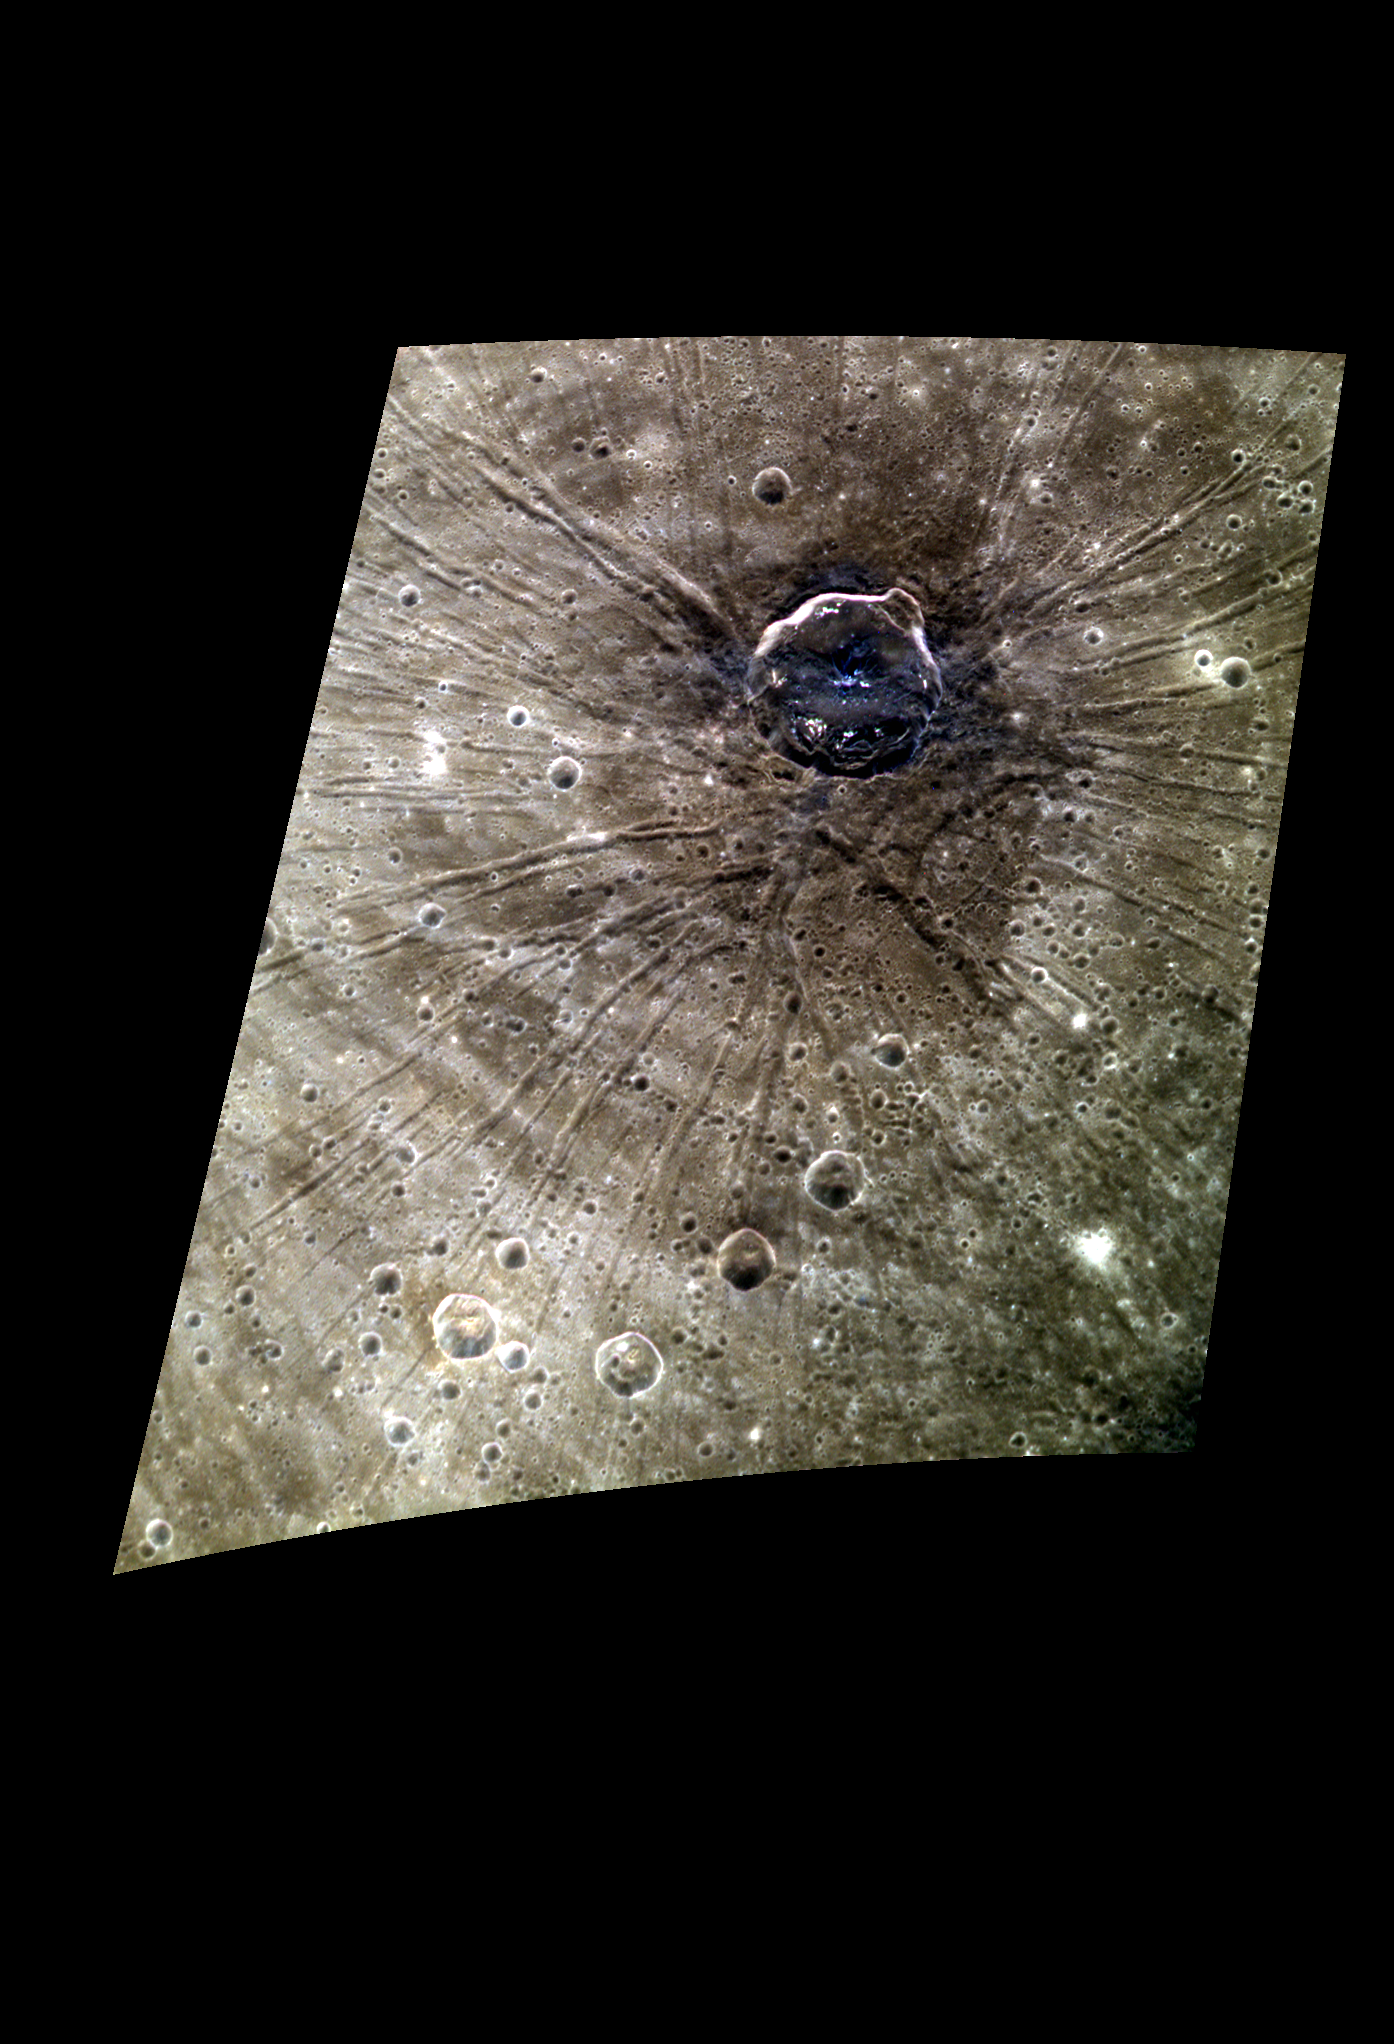

Fossae Posse

The crater Apollodorus has received quite a bit of attention from scientists because it sits within the Caloris Basin and on top of the prominent Pantheon Fossae. This image is particularly interesting because it shows the variations in composition as a result of the impact. The dark blue material in Apollodorus was excavated from depth as the crater formed.

This image was acquired as a high-resolution targeted color observation. Targeted color observations are images of a small area on Mercury’s surface at resolutions higher than the 1-kilometer/pixel 8-color base map. During MESSENGER’s one-year primary mission, hundreds of targeted color observations were obtained. During MESSENGER’s extended mission, high-resolution targeted color observations are more rare, as the 3-color base map is covering Mercury’s northern hemisphere with the highest-resolution color images that are possible.

Date acquired: December 09, 2012
Image Mission Elapsed Time (MET): 263526410, 263526430, 263526414
Image ID: 3106352, 3106357, 3106353
Instrument: Wide Angle Camera (WAC) of the Mercury Dual Imaging System (MDIS)
WAC filters: 9, 7, 6 (996, 748, 433 nanometers) in red, green, and blue
Center Latitude: 30.82°
Center Longitude: 163.1° E
Resolution: 208 meters/pixel
Scale: Apollodorus is 41.5 km (25.8 mi.) in diameter.
Incidence Angle: 30.9°
Emission Angle: 49.8°
Phase Angle: 78.4°

The MESSENGER spacecraft is the first ever to orbit the planet Mercury, and the spacecraft’s seven scientific instruments and radio science investigation are unraveling the history and evolution of the Solar System’s innermost planet. Visit the Why Mercury? section of this website to learn more about the key science questions that the MESSENGER mission is addressing. During the one-year primary mission, MDIS acquired 88,746 images and extensive other data sets. MESSENGER is now in a year-long extended mission, during which plans call for the acquisition of more than 80,000 additional images to support MESSENGER’s science goals.

For information regarding the use of images, see the MESSENGER image use policy.

Credit: NASA/Johns Hopkins University Applied Physics Laboratory/Carnegie Institution of Washington